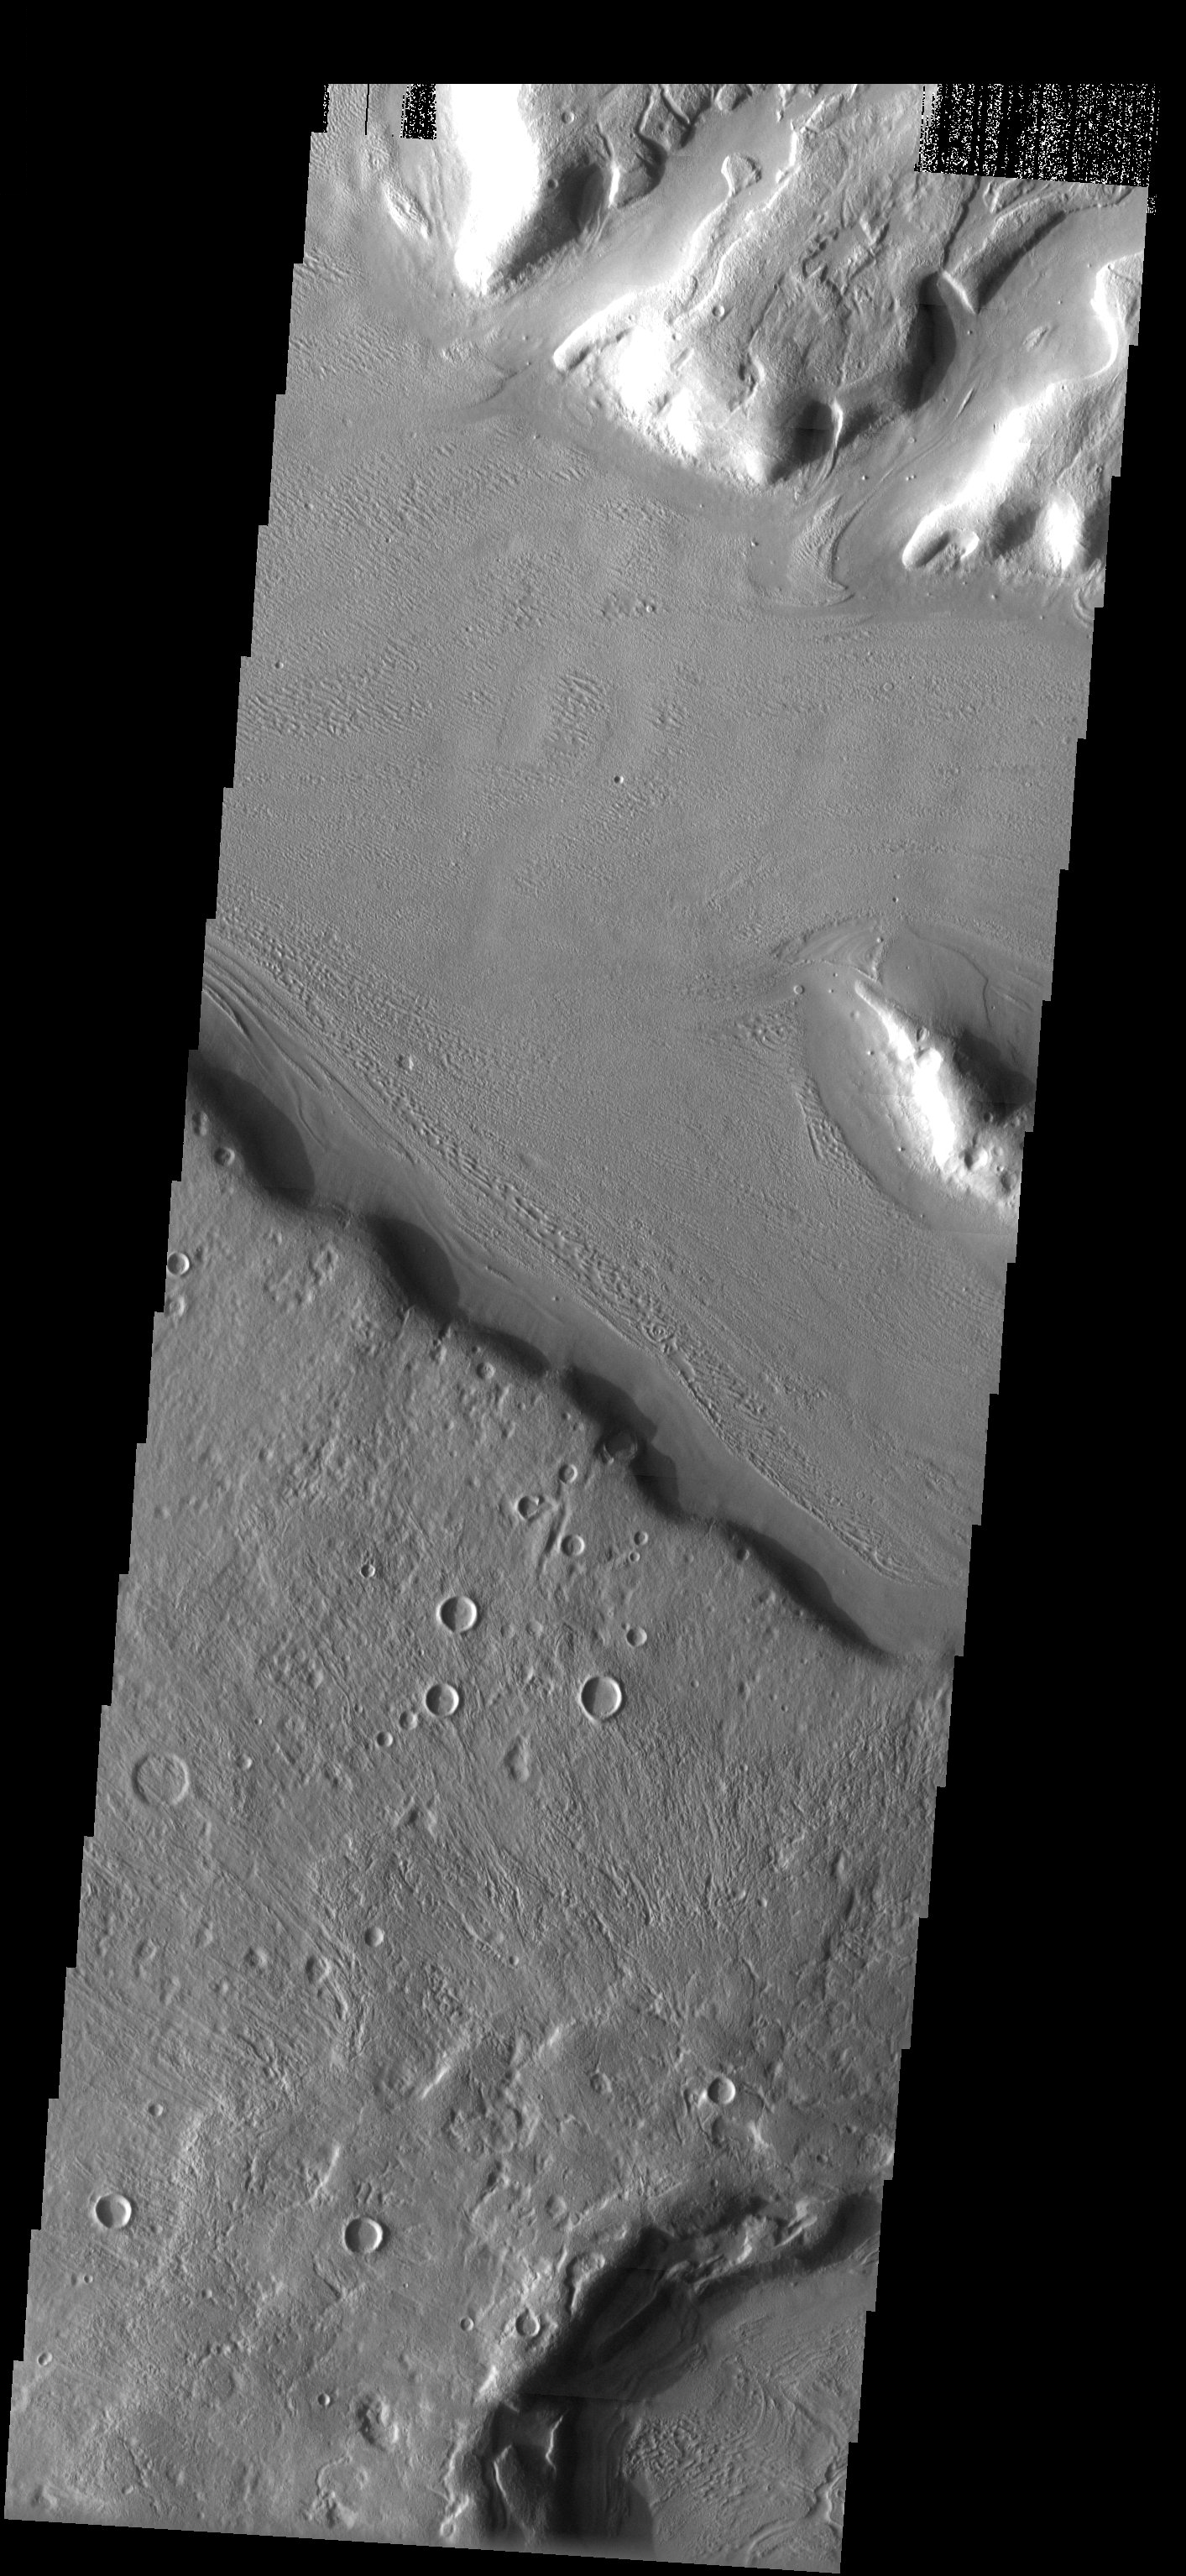

Flow Along Valley Floors

Released 9 May 2003

Lines indicative of flow in a valley floor (east to west) cut across similar lines in a slightly smaller valley (southeast to northwest), indicating both that material flowed along the valley floor (as opposed to across it) and that relative flow ages may be determined from crosscutting relationships.

Image information: VIS instrument. Latitude 39.6, Longitude 31.1East (328.9). 19 meter/pixel resolution.

Note: this THEMIS visual image has not been radiometrically nor geometrically calibrated for this preliminary release. An empirical correction has been performed to remove instrumental effects. A linear shift has been applied in the cross-track and down-track direction to approximate spacecraft and planetary motion. Fully calibrated and geometrically projected images will be released through the Planetary Data System in accordance with Project policies at a later time.

NASA’s Jet Propulsion Laboratory manages the 2001 Mars Odyssey mission for NASA’s Office of Space Science, Washington, D.C. The Thermal Emission Imaging System (THEMIS) was developed by Arizona State University, Tempe, in collaboration with Raytheon Santa Barbara Remote Sensing. The THEMIS investigation is led by Dr. Philip Christensen at Arizona State University. Lockheed Martin Astronautics, Denver, is the prime contractor for the Odyssey project, and developed and built the orbiter. Mission operations are conducted jointly from Lockheed Martin and from JPL, a division of the California Institute of Technology in Pasadena.

Credit: NASA/JPL/Arizona State University